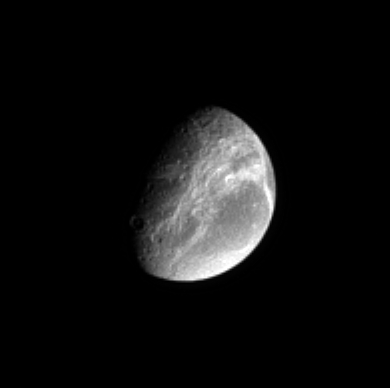

Dione’s Canyonlands

The Cassini spacecraft views the far-off wispy canyons of Saturn’s moon Dione and sees an interesting dichotomy between the bright wisps and the bright south polar region at the bottom.

The view looks toward the trailing hemisphere on Dione. North is up. Dione’s diameter is 1,126 kilometers (700 miles).

The image was taken with the Cassini spacecraft’s narrow-angle camera on Sept. 20, 2005, through a filter combination sensitive to polarized green light. The image was acquired at a distance of approximately 2.1 million kilometers (1.3 million miles) from Dione and at a Sun-Dione-spacecraft, or phase, angle of 64 degrees. Resolution in the original image was 12 kilometers (8 miles) per pixel. The image has been magnified by a factor of two to aid visibility.

The Cassini-Huygens mission is a cooperative project of NASA, the European Space Agency and the Italian Space Agency. The Jet Propulsion Laboratory, a division of the California Institute of Technology in Pasadena, manages the mission for NASA’s Science Mission Directorate, Washington, D.C. The Cassini orbiter and its two onboard cameras were designed, developed and assembled at JPL. The imaging operations center is based at the Space Science Institute in Boulder, Colo.

Credit: NASA/JPL/Space Science Institute